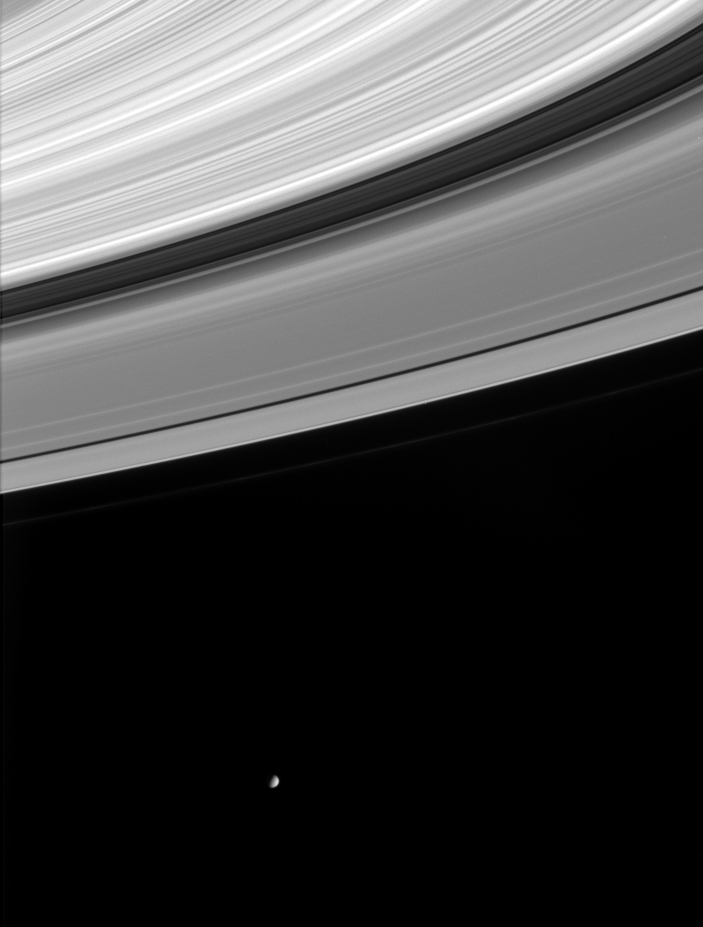

Saturn’s Ring Patterns

Wave-like patterns in Saturn’s rings and a nearly half-full Mimas are caught together in this image from Cassini. Mimas is 398 kilometers (247 miles) across.

The image was taken in visible light with the Cassini spacecraft narrow angle camera on Nov. 19, 2004, at a distance of approximately 4.8 million kilometers (3 million miles) from Saturn. The image scale is 29 kilometers (18 miles) per pixel.

The Cassini-Huygens mission is a cooperative project of NASA, the European Space Agency and the Italian Space Agency. The Jet Propulsion Laboratory, a division of the California Institute of Technology in Pasadena, manages the mission for NASA’s Science Mission Directorate, Washington, D.C. The Cassini orbiter and its two onboard cameras were designed, developed and assembled at JPL. The imaging team is based at the Space Science Institute, Boulder, Colo.

Credit: NASA/JPL/Space Science Institute